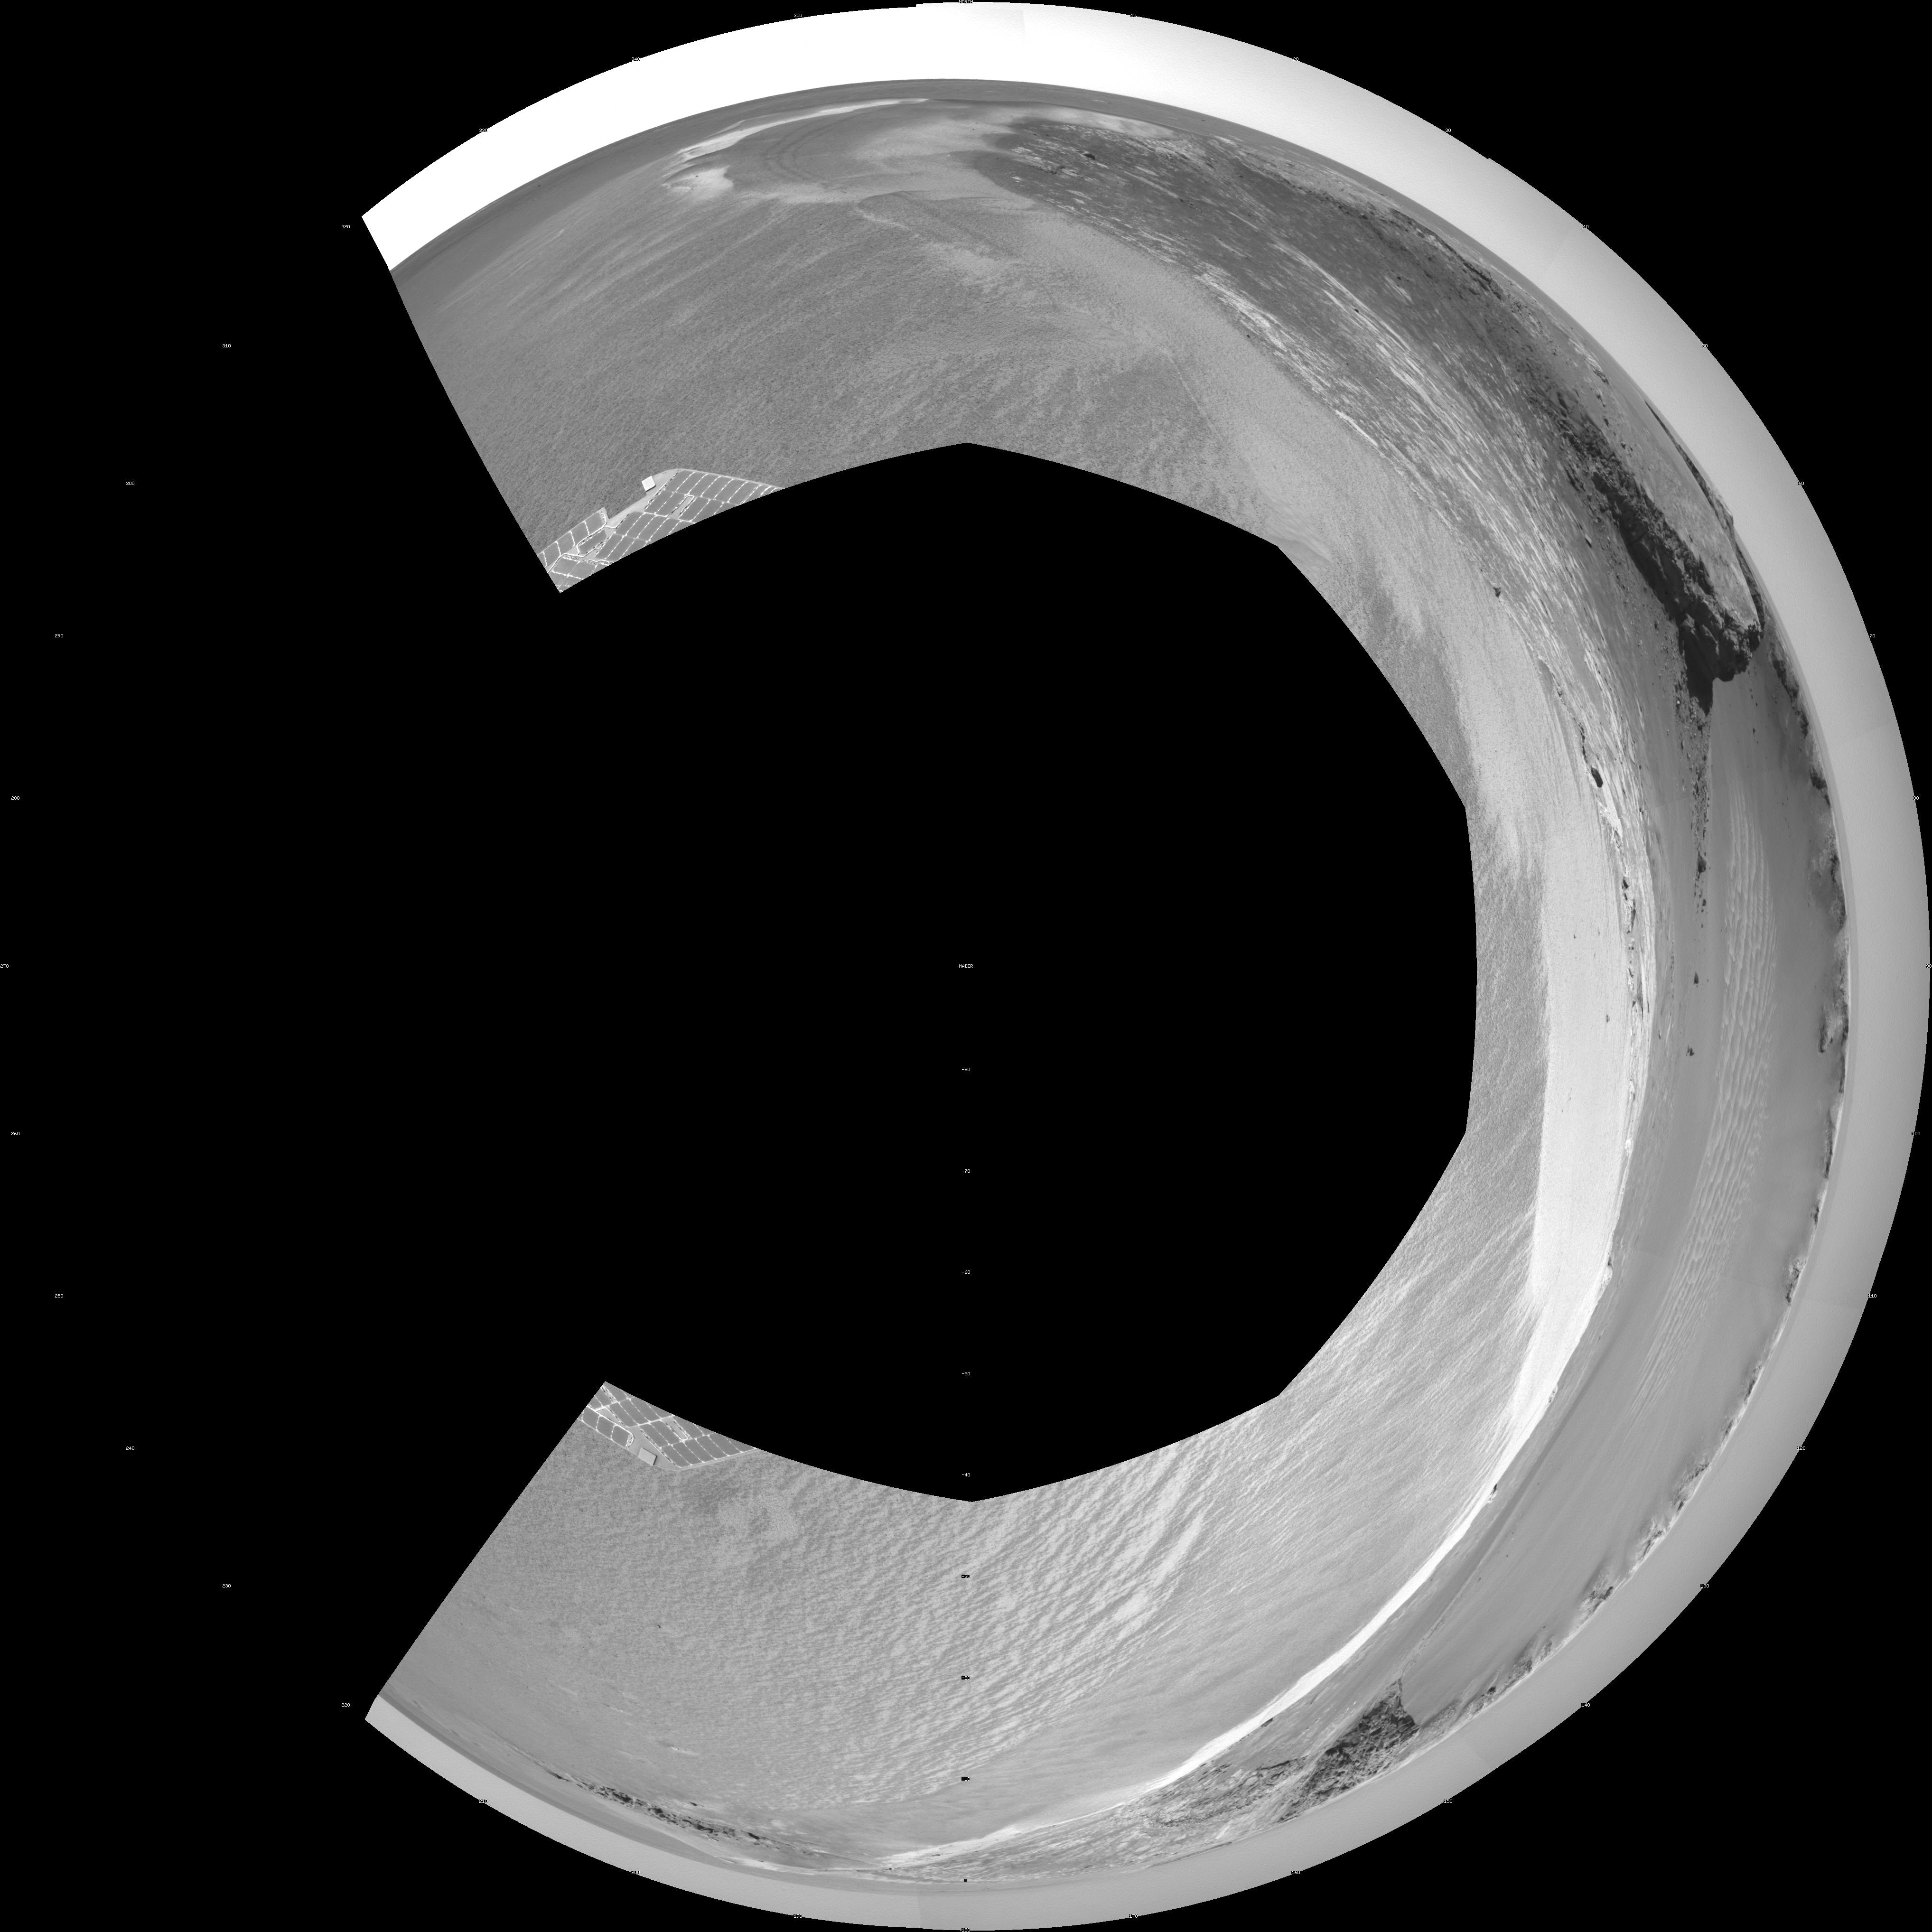

‘Victoria Crater’ from ‘Duck Bay’ (Polar Projection)

NASA’s Mars rover Opportunity edged 3.7 meters (12 feet) closer to the top of the “Duck Bay” alcove along the rim of “Victoria Crater” during the rover’s 952nd Martian day, or sol (overnight Sept. 27 to Sept. 28), and gained this vista of the crater. The rover’s navigation camera took the seven exposures combined into this mosaic view of the crater’s interior. This crater has been the mission’s long-term destination for the past 21 Earth months.

The far side of the crater is about 800 meters (one-half mile) away. The rim of the crater is composed of alternating promontories, rocky points towering approximately 70 meters (230 feet) above the crater floor, and recessed alcoves, such as Duck Bay. The bottom of the crater is covered by sand that has been shaped into ripples by the Martian wind. The rocky cliffs in the foreground have been informally named “Cape Verde,” on the left, and “Cabo Frio,” on the right.

Victoria Crater is about five times wider than “Endurance Crater,” which Opportunity spent six months examining in 2004, and about 40 times wider than “Eagle Crater,” where Opportunity first landed. The great lure of Victoria is an expectation that the thick stack of geological layers exposed in the crater walls could reveal the record of past environmental conditions over a much greater span of time than Opportunity has read from rocks examined earlier in the mission.

This view is presented as a polar projection with geometric seam correction.

Credit: NASA/JPL-Caltech